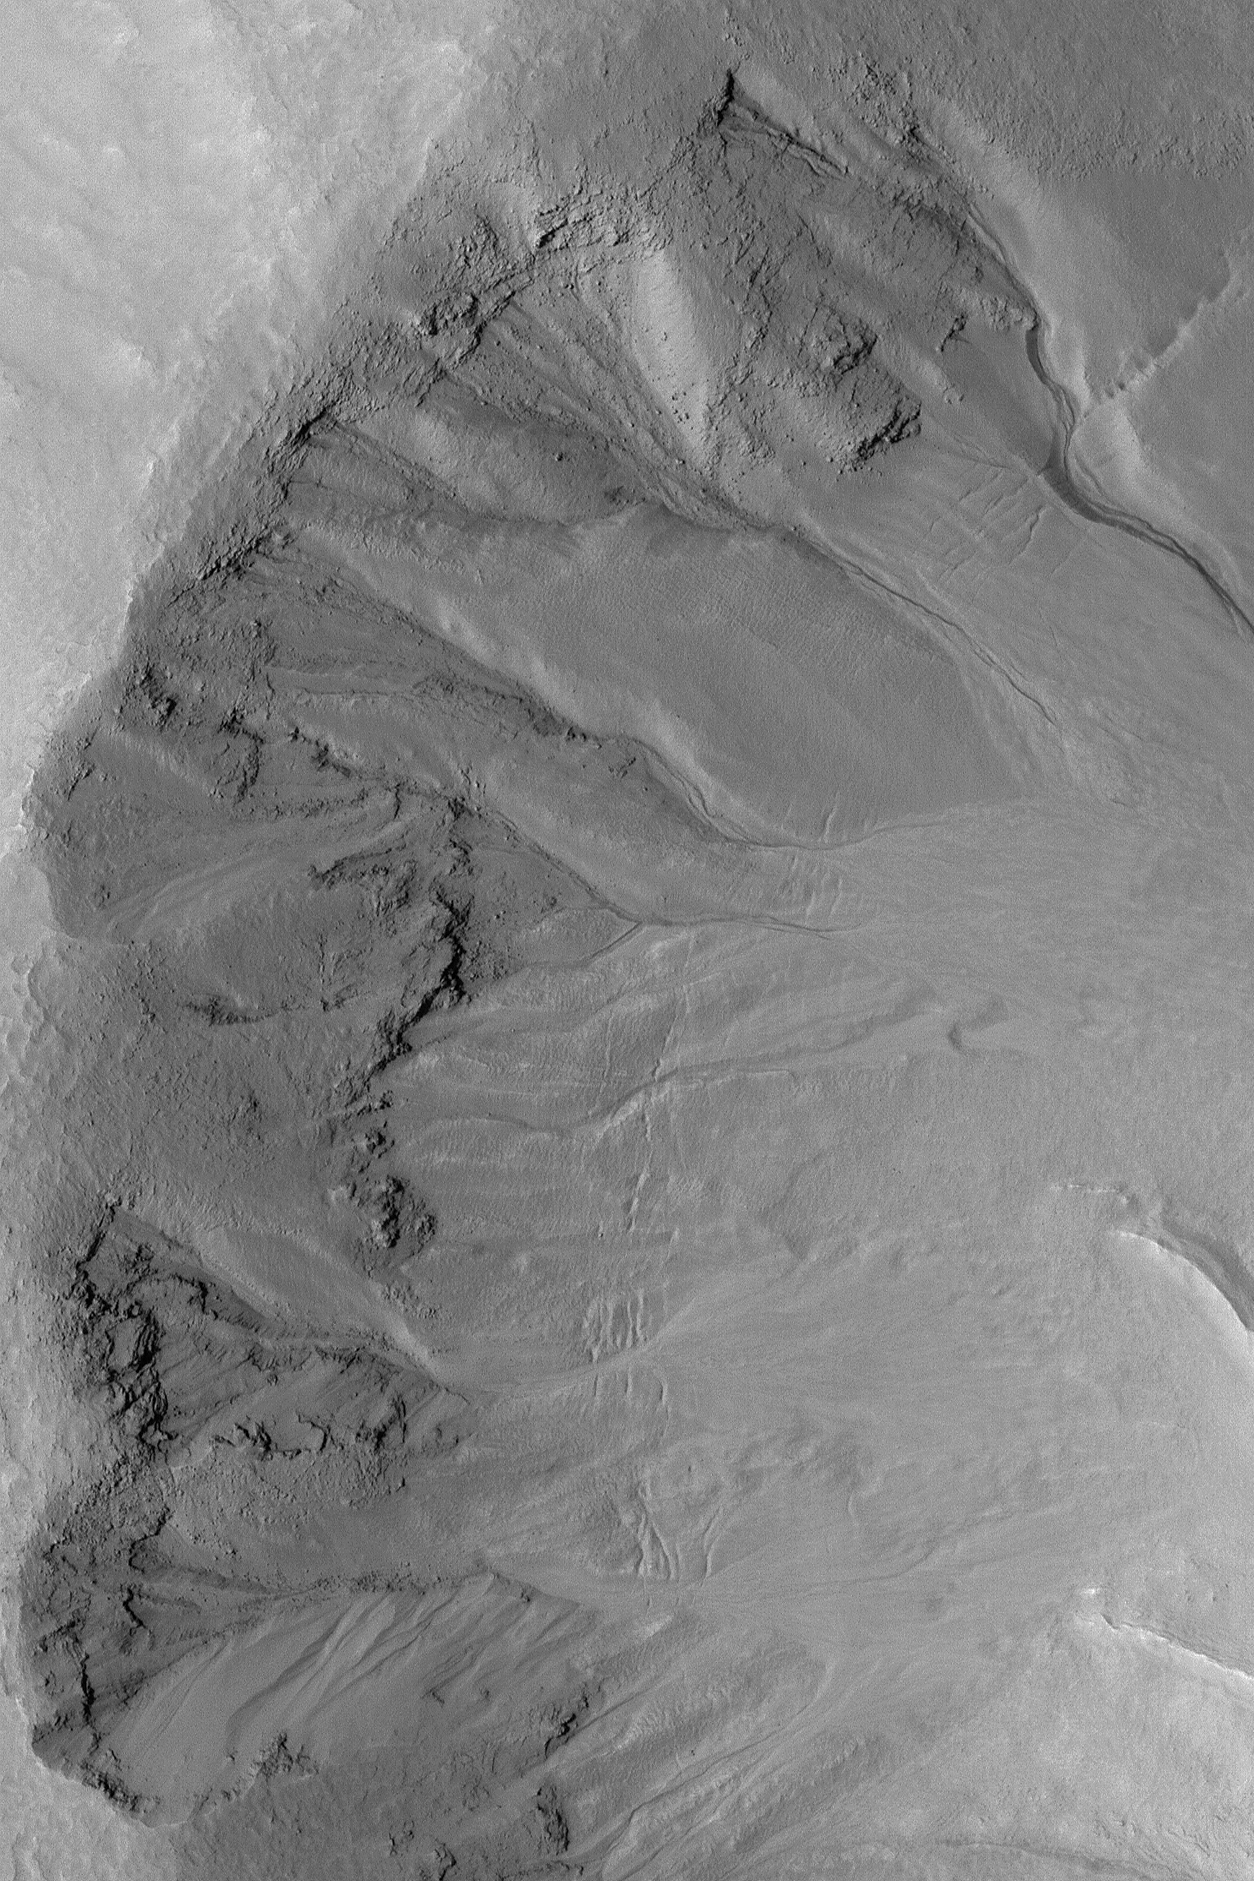

Martian Gullies

14 July 2004
This Mars Global Surveyor (MGS) Mars Orbiter Camera (MOC) image shows gullies with banked and somewhat sinuous channels and inner channels cut into the wall of a south middle-latitude crater near 46.6°S, 175.7°W. Banked channels are among the key evidence suggesting that some martian gullies involved flowing fluids with all of the physical properties of liquid water. The image covers an area about 2.3 km (1.4 mi) wide, and is illuminated by sunlight from the left.

Credit: NASA/JPL/Malin Space Science Systems